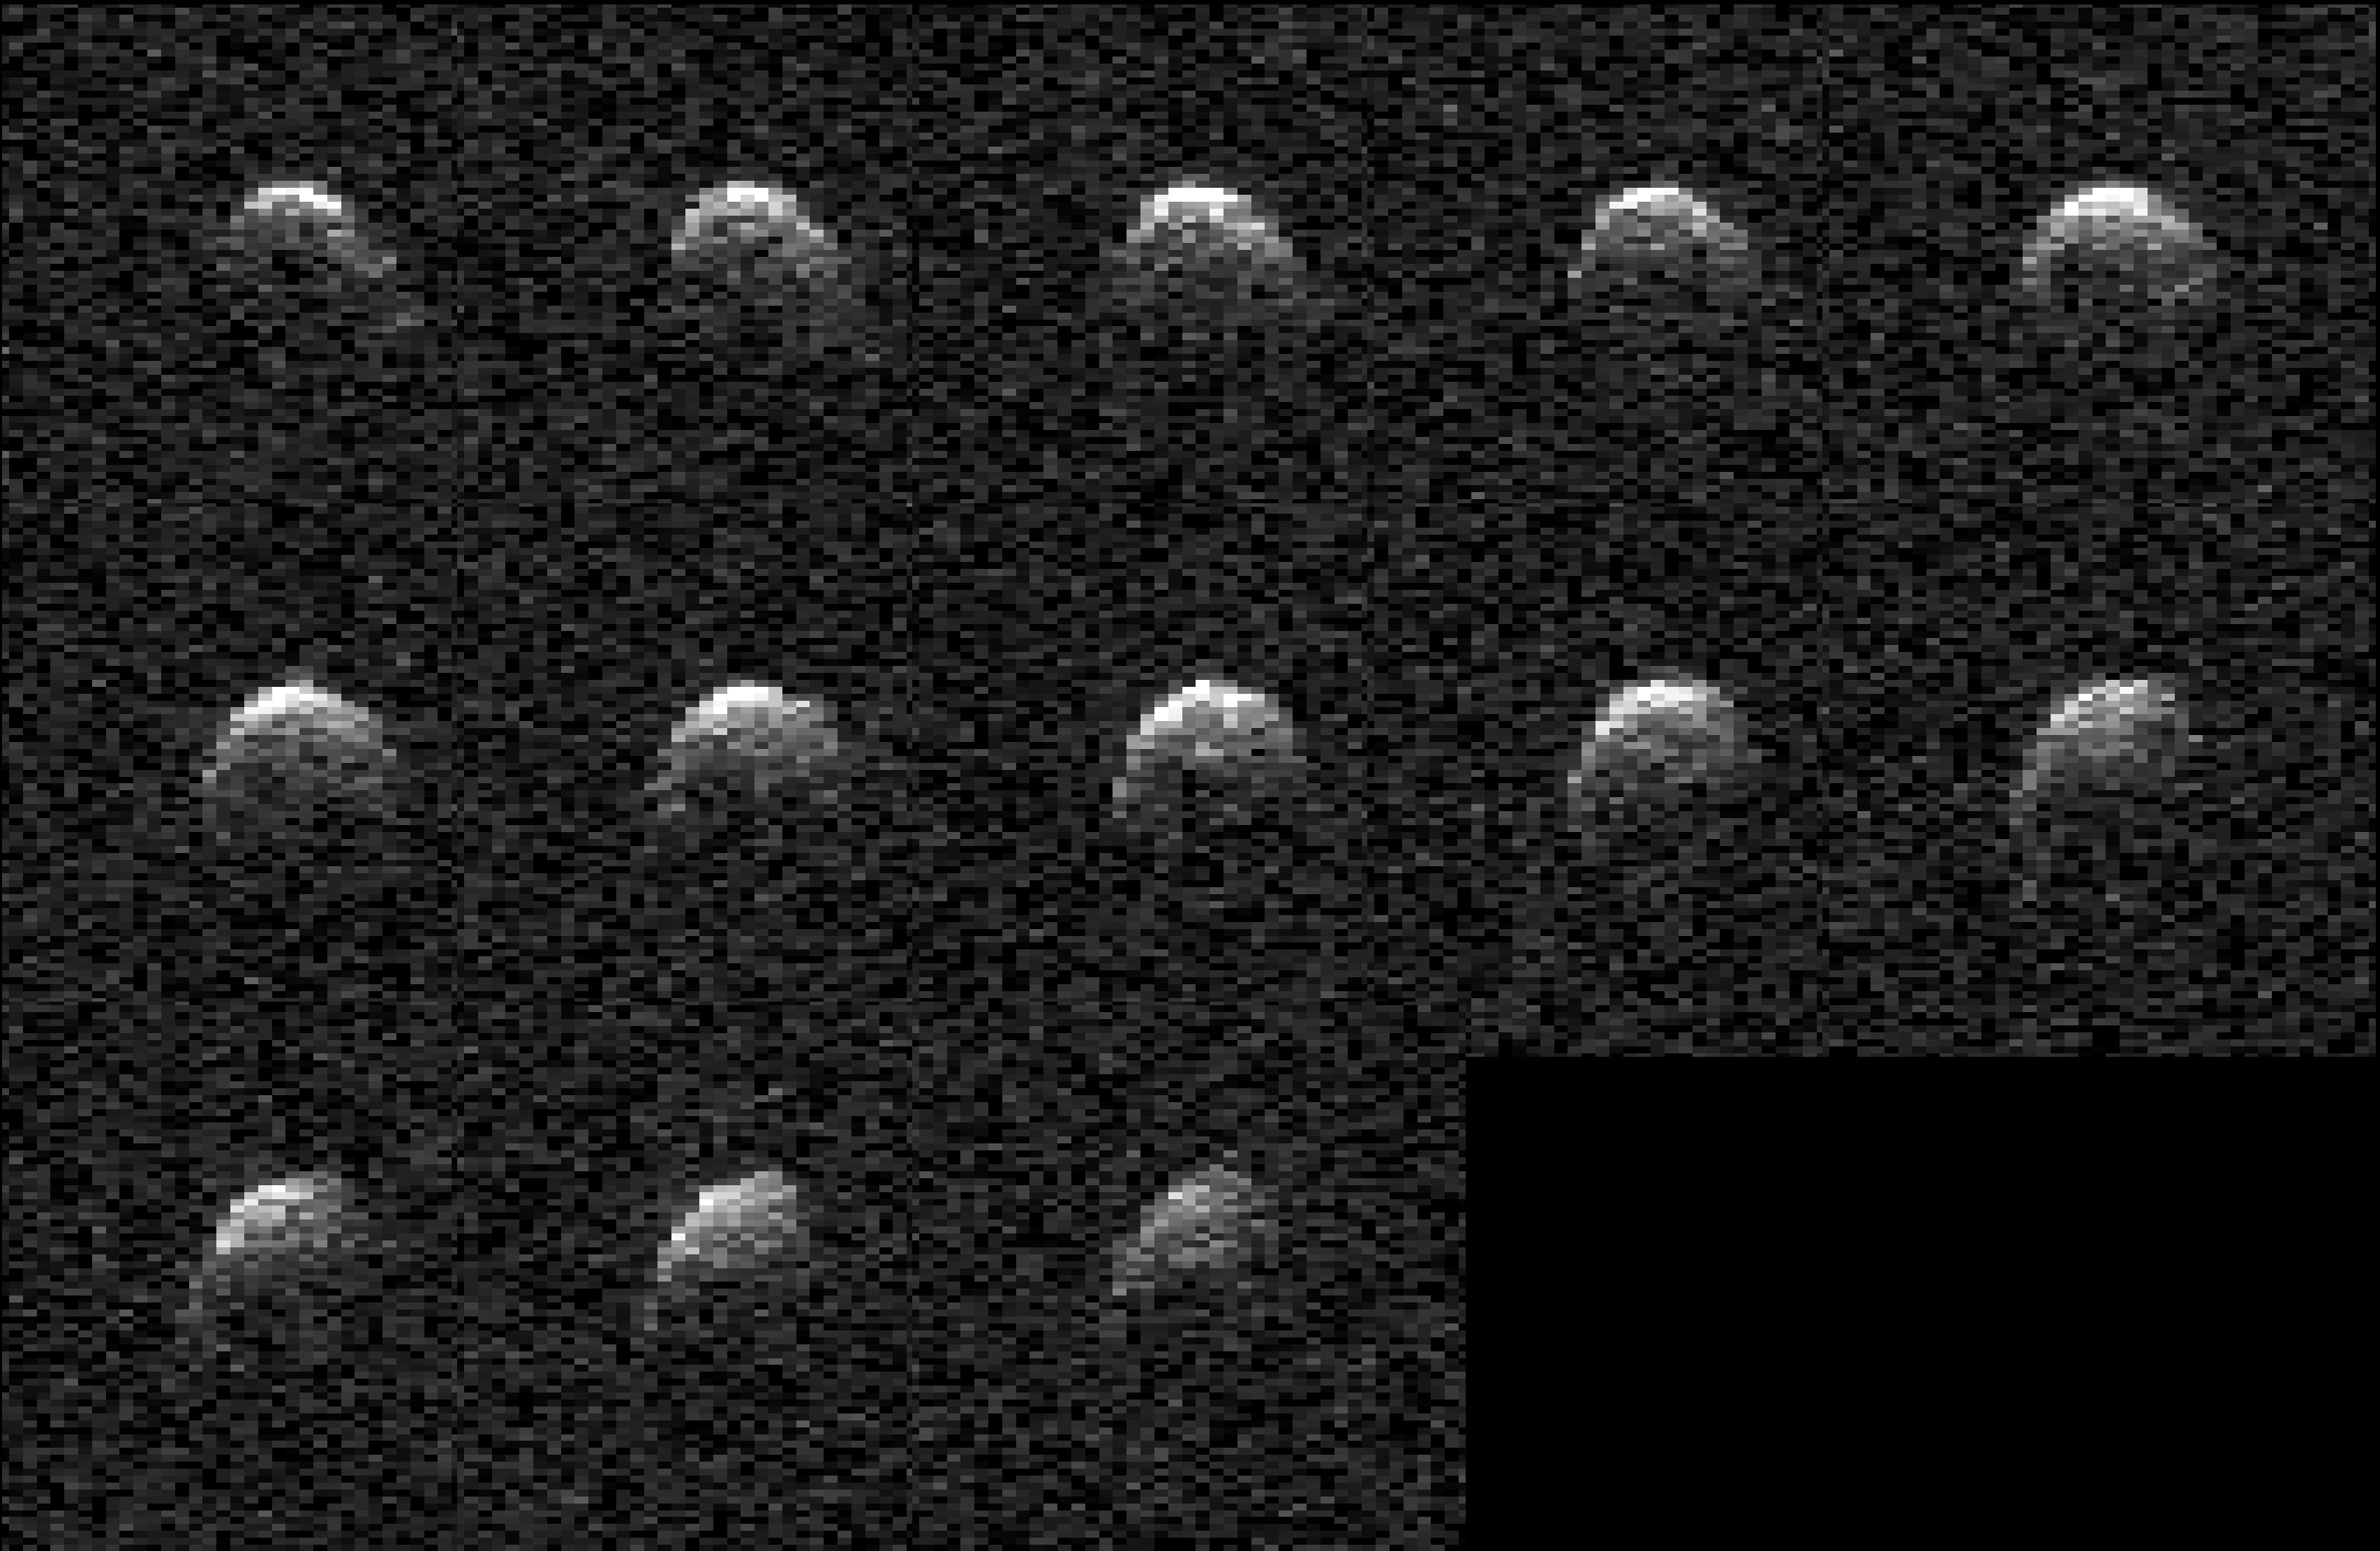

NASA’s Planetary Radar Images Slow-Spinning Asteroid 2008 OS7

This collage represents a selection of planetary radar observations of asteroid 2008 OS7 that were made the day before its close approach with our planet on Feb. 2, 2024. The stadium-size near-Earth object passed at a distance of about 1.8 million miles (2.9 million kilometers, or 7 ½ times the distance between Earth and the Moon). Scientists at NASA’s Jet Propulsion Laboratory used the powerful 230-foot (70-meter) Goldstone Solar System Radar antenna at the Deep Space Network’s facility near Barstow, California, to capture these images. The observations will help scientists better understand the asteroid’s size, rotation, shape, and surface details. Until this close approach, very little was known about 2008 OS7 as it has been too distant for planetary radar to image it.

The asteroid was discovered on July 30, 2008, during routine search operations for NEOs by the NASA-funded Catalina Sky Survey, which is headquartered at the University of Arizona in Tucson. Observations revealed that the asteroid is comparatively slow rotating, completing one rotation every 29 ½ hours.

The rotational period of 2008 OS7 was determined Petr Pravec, at the Astronomical Institute of the Czech Academy of Sciences in Ondřejov, Czech Republic, who observed the asteroid’s light curve – or how the brightness of the object changes over time. As the asteroid spins, variations on its shape can change the brightness of reflected light astronomers can see, and those changes can be recorded to understand the period of the asteroid’s rotation. The Goldstone observations confirm the asteroid’s uncommonly slow rotation.

The Goldstone Solar System Radar Group is supported by NASA’s Near-Earth Object Observations Program within the Planetary Defense Coordination Office at the agency’s headquarters in Washington. The Deep Space Network receives programmatic oversight from Space Communications and Navigation (SCaN) program office within the Space Operations Mission Directorate, also at the agency’s headquarters.

Credit: NASA/JPL-Caltech